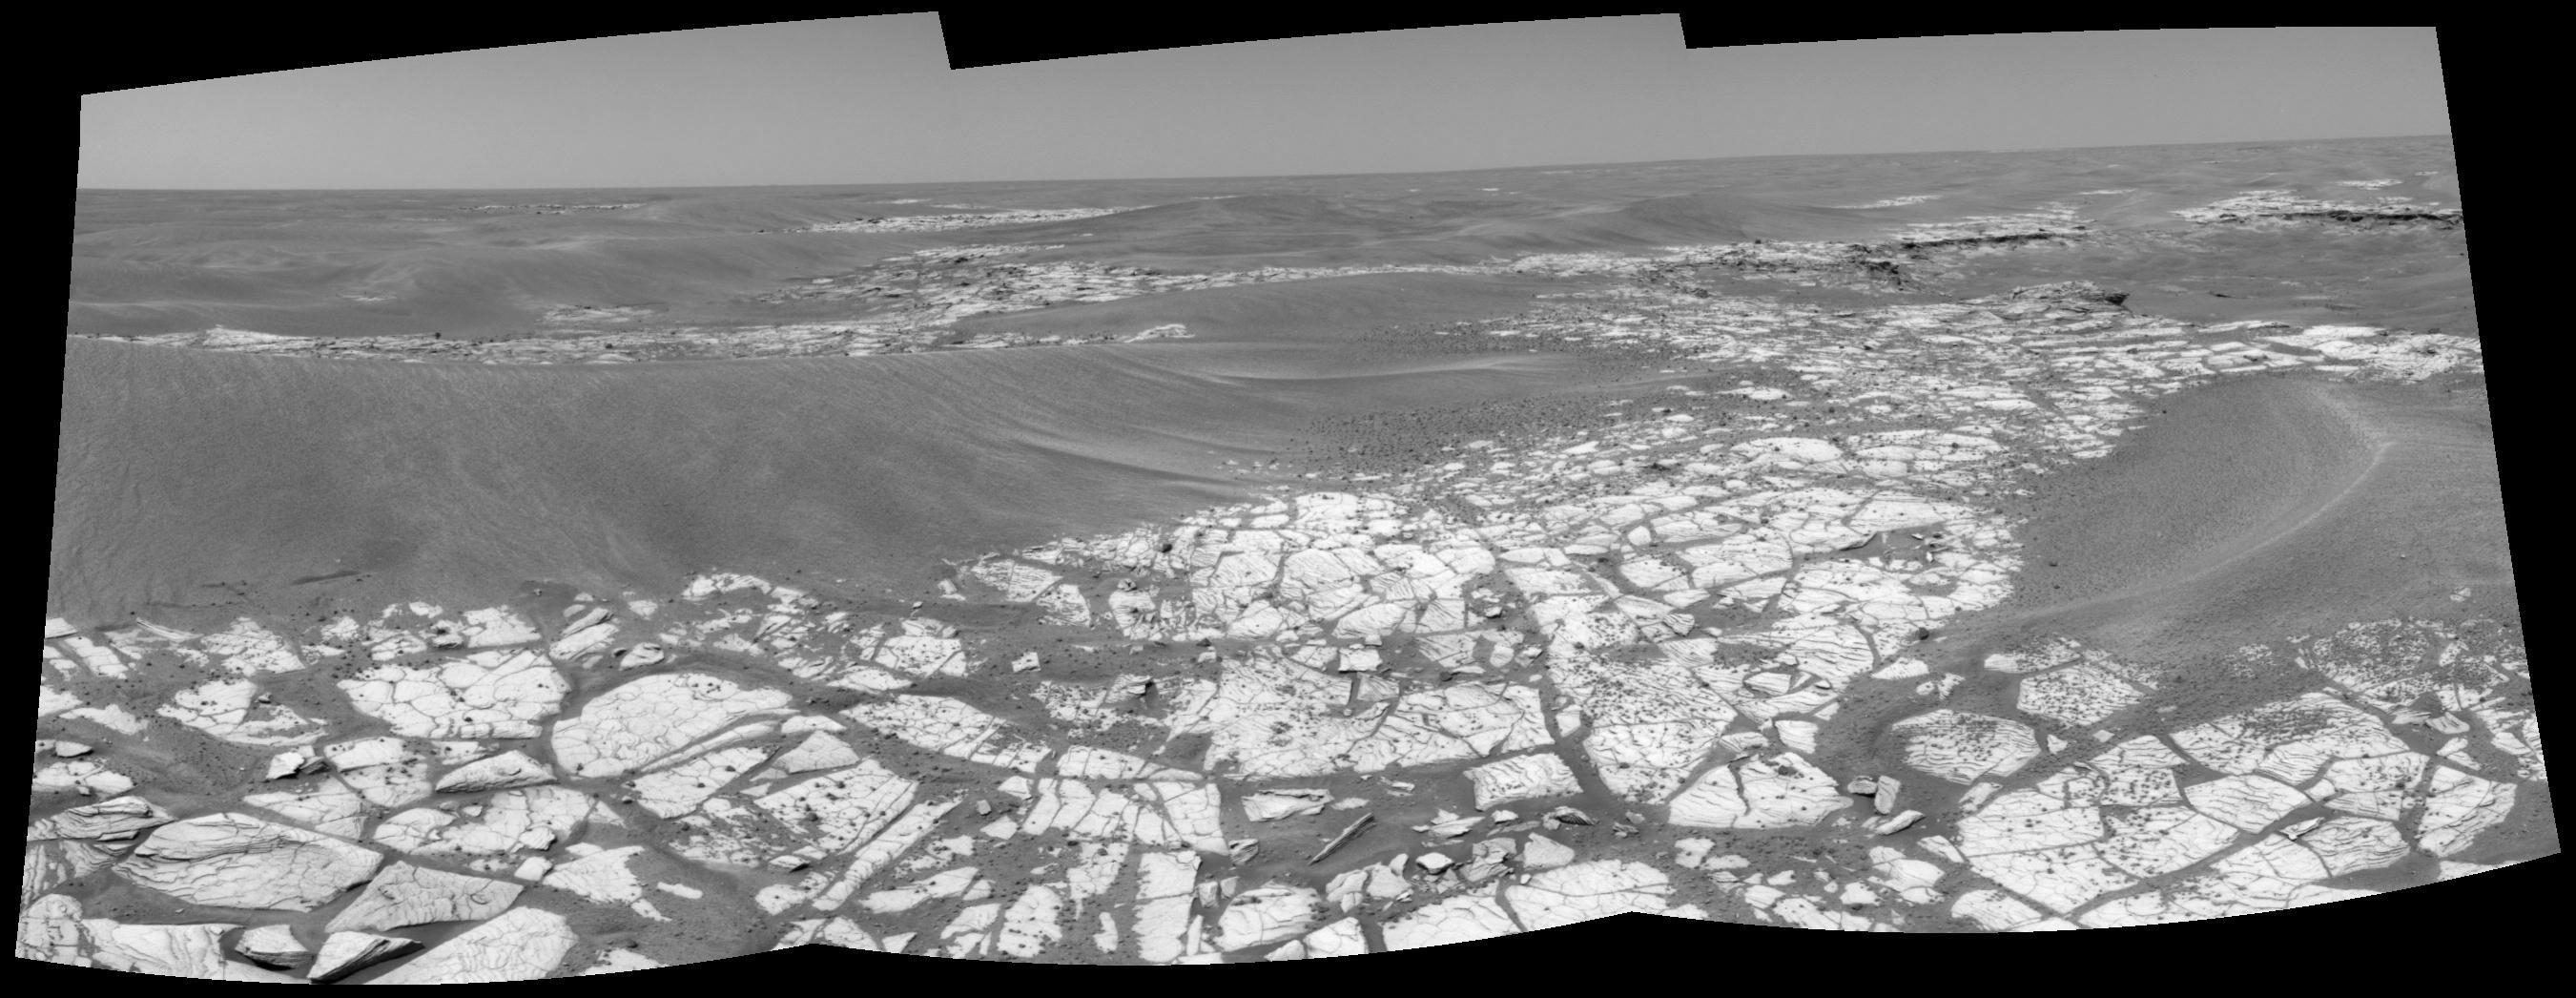

Opportunity’s Outcrop Outing

This composite of three images from the navigation camera shows the view from NASA’s Mars Exploration Rover Opportunity toward the southeast, in the direction of “Victoria Crater,” on the rover’s 817th Martian day, or sol (May 12, 2006). To reach Victoria Crater, still about 1,100 meters (two-thirds of a mile) from this location, the rover must navigate among the large ripples visible on the left and ahead in the distance.

On this sol, Opportunity was preparing to deploy its arm instrument suite to analyze a rock on the outcrop pavement. At upper right is a small depression that was the target of further imaging on sols 825 and 826 (May 20 and 21, 2006).

Credit: NASA/JPL-Caltech/Cornell